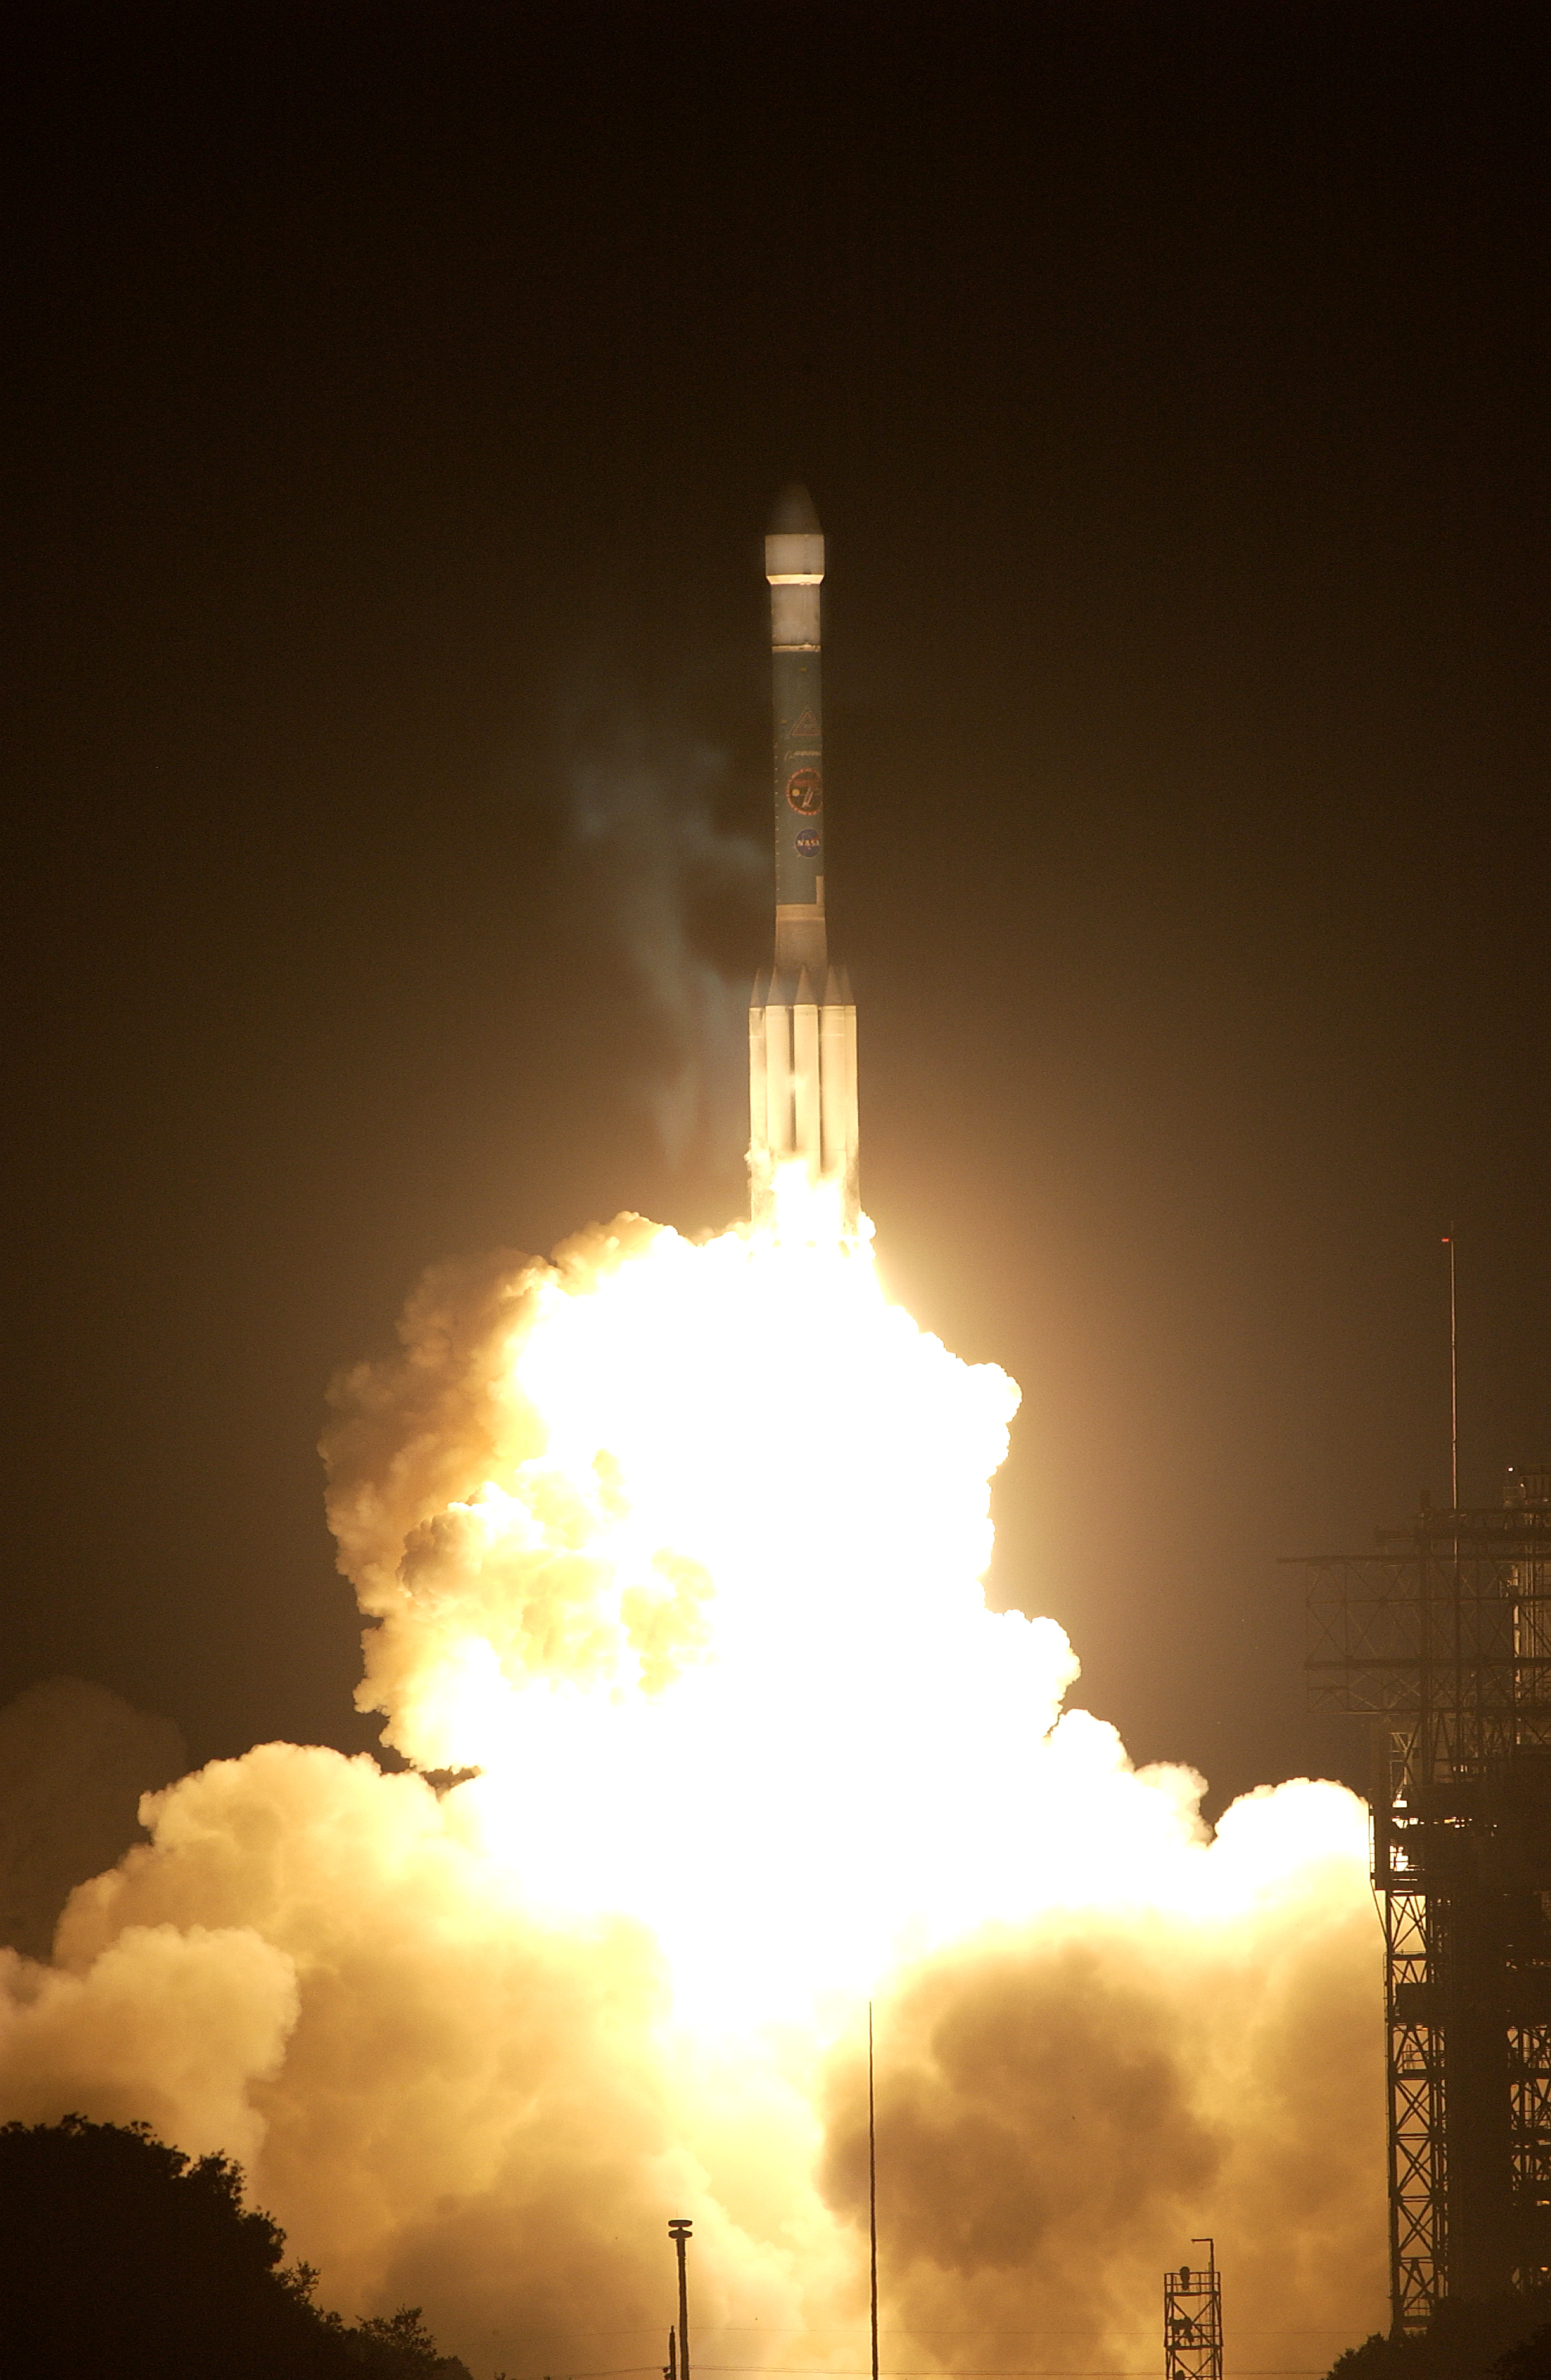

The Launch of Spitzer

The Spitzer Space Telescope was launched on a Delta II rocket on August 25, 2003 from Cape Canaveral, Florida.

Credit: NASA/KSC